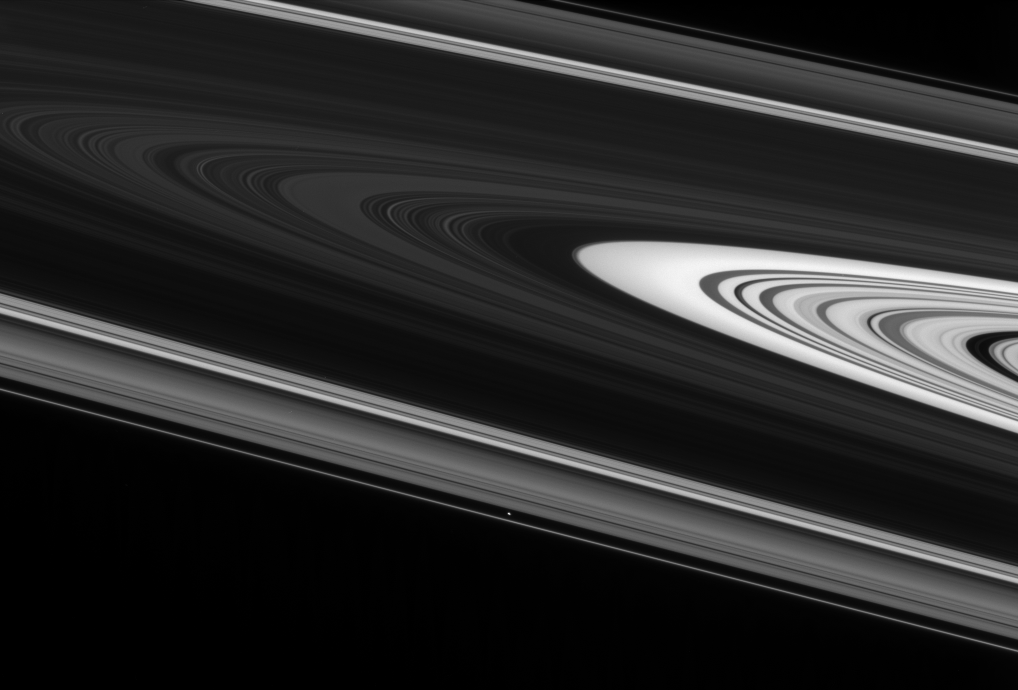

Across the Disk

The dramatic plane of Saturn’s rings is indeed a huge expanse. Gazing straight across the vertical center of this view, the Cassini spacecraft takes in more than 200,000 kilometers (124,000 miles) from one side of the rings to the other.

Atlas (32 kilometers, or 20 miles across) is gliding past below center.

This view looks toward the unilluminated side of the rings from about 2 degrees above the ringplane.

The image was taken in visible light with the Cassini spacecraft narrow-angle camera on June 24, 2007 at a distance of approximately 1.7 million kilometers (1.1 million miles) from Atlas. Image scale is 10 kilometers (6 miles) per pixel.

The Cassini-Huygens mission is a cooperative project of NASA, the European Space Agency and the Italian Space Agency. The Jet Propulsion Laboratory, a division of the California Institute of Technology in Pasadena, manages the mission for NASA’s Science Mission Directorate, Washington, D.C. The Cassini orbiter and its two onboard cameras were designed, developed and assembled at JPL. The imaging operations center is based at the Space Science Institute in Boulder, Colo.

Credit: NASA/JPL/Space Science Institute